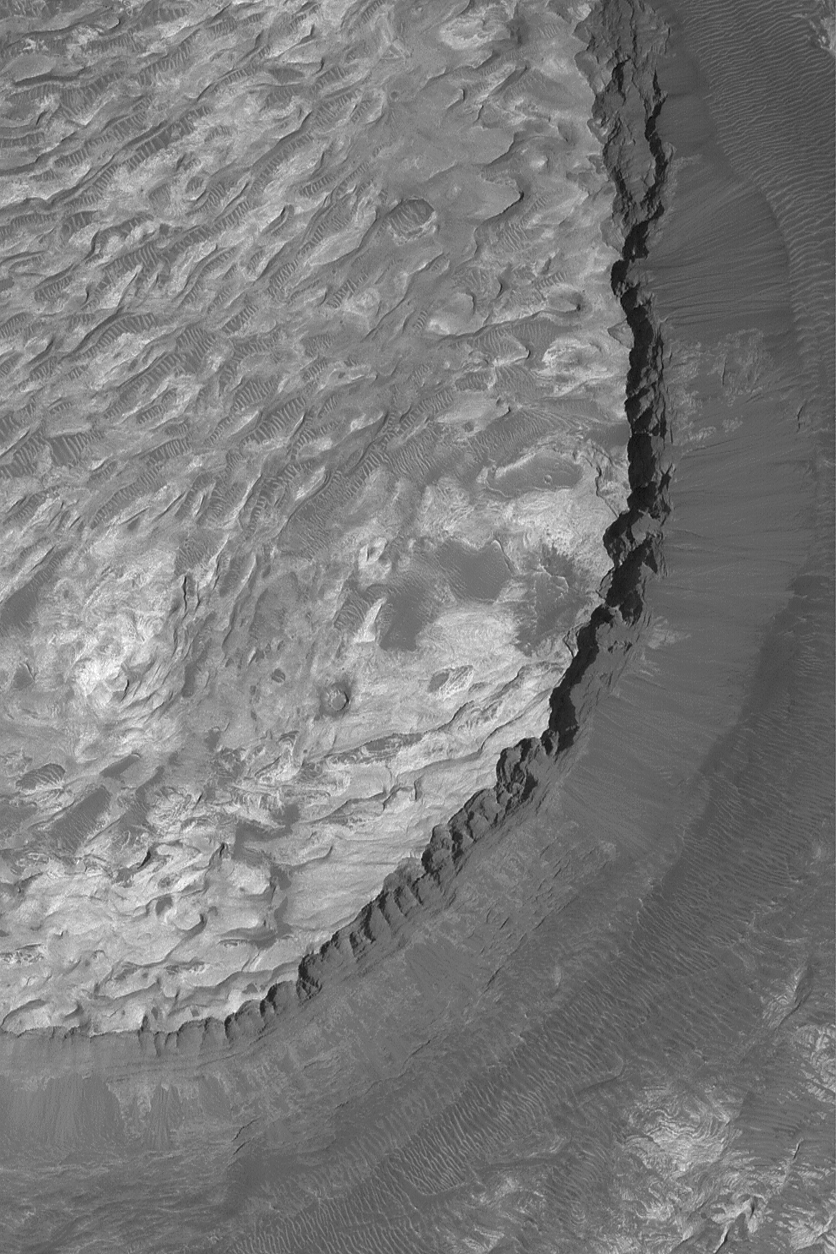

Ganges Sedimentary Rocks

24 May 2004
Mariner 9 images acquired in 1972 first revealed a large, light-toned, layered mound in Ganges Chasma, part of the vast Valles Marineris trough system. This Mars Global Surveyor (MGS) Mars Orbiter Camera (MOC) image shows a higher-resolution view of these rocks than was achieved by Mariner 9 or Viking, and higher than can be obtained by Mars Odyssey or Mars Express. The image, with a resolution of about 3.7 meters (12 feet) per pixel, shows eroded layered rock outcrops in Ganges Chasma. These rocks record a history of events that occurred either in Ganges Chasma, or in the rocks brought to the surface by the opening of Ganges Chasma. Either way, the story they might tell could be as fascinating and unprecedented as the story told by sedimentary rocks investigated this year in Meridiani Planum by the Opportunity Mars Exploration Rover … no one knows. The image is located near 7.3°S, 48.8°W, and covers an area about 3 km (1.9 mi) across. The picture is illuminated by sunlight from the upper left.

Credit: NASA/JPL/Malin Space Science Systems